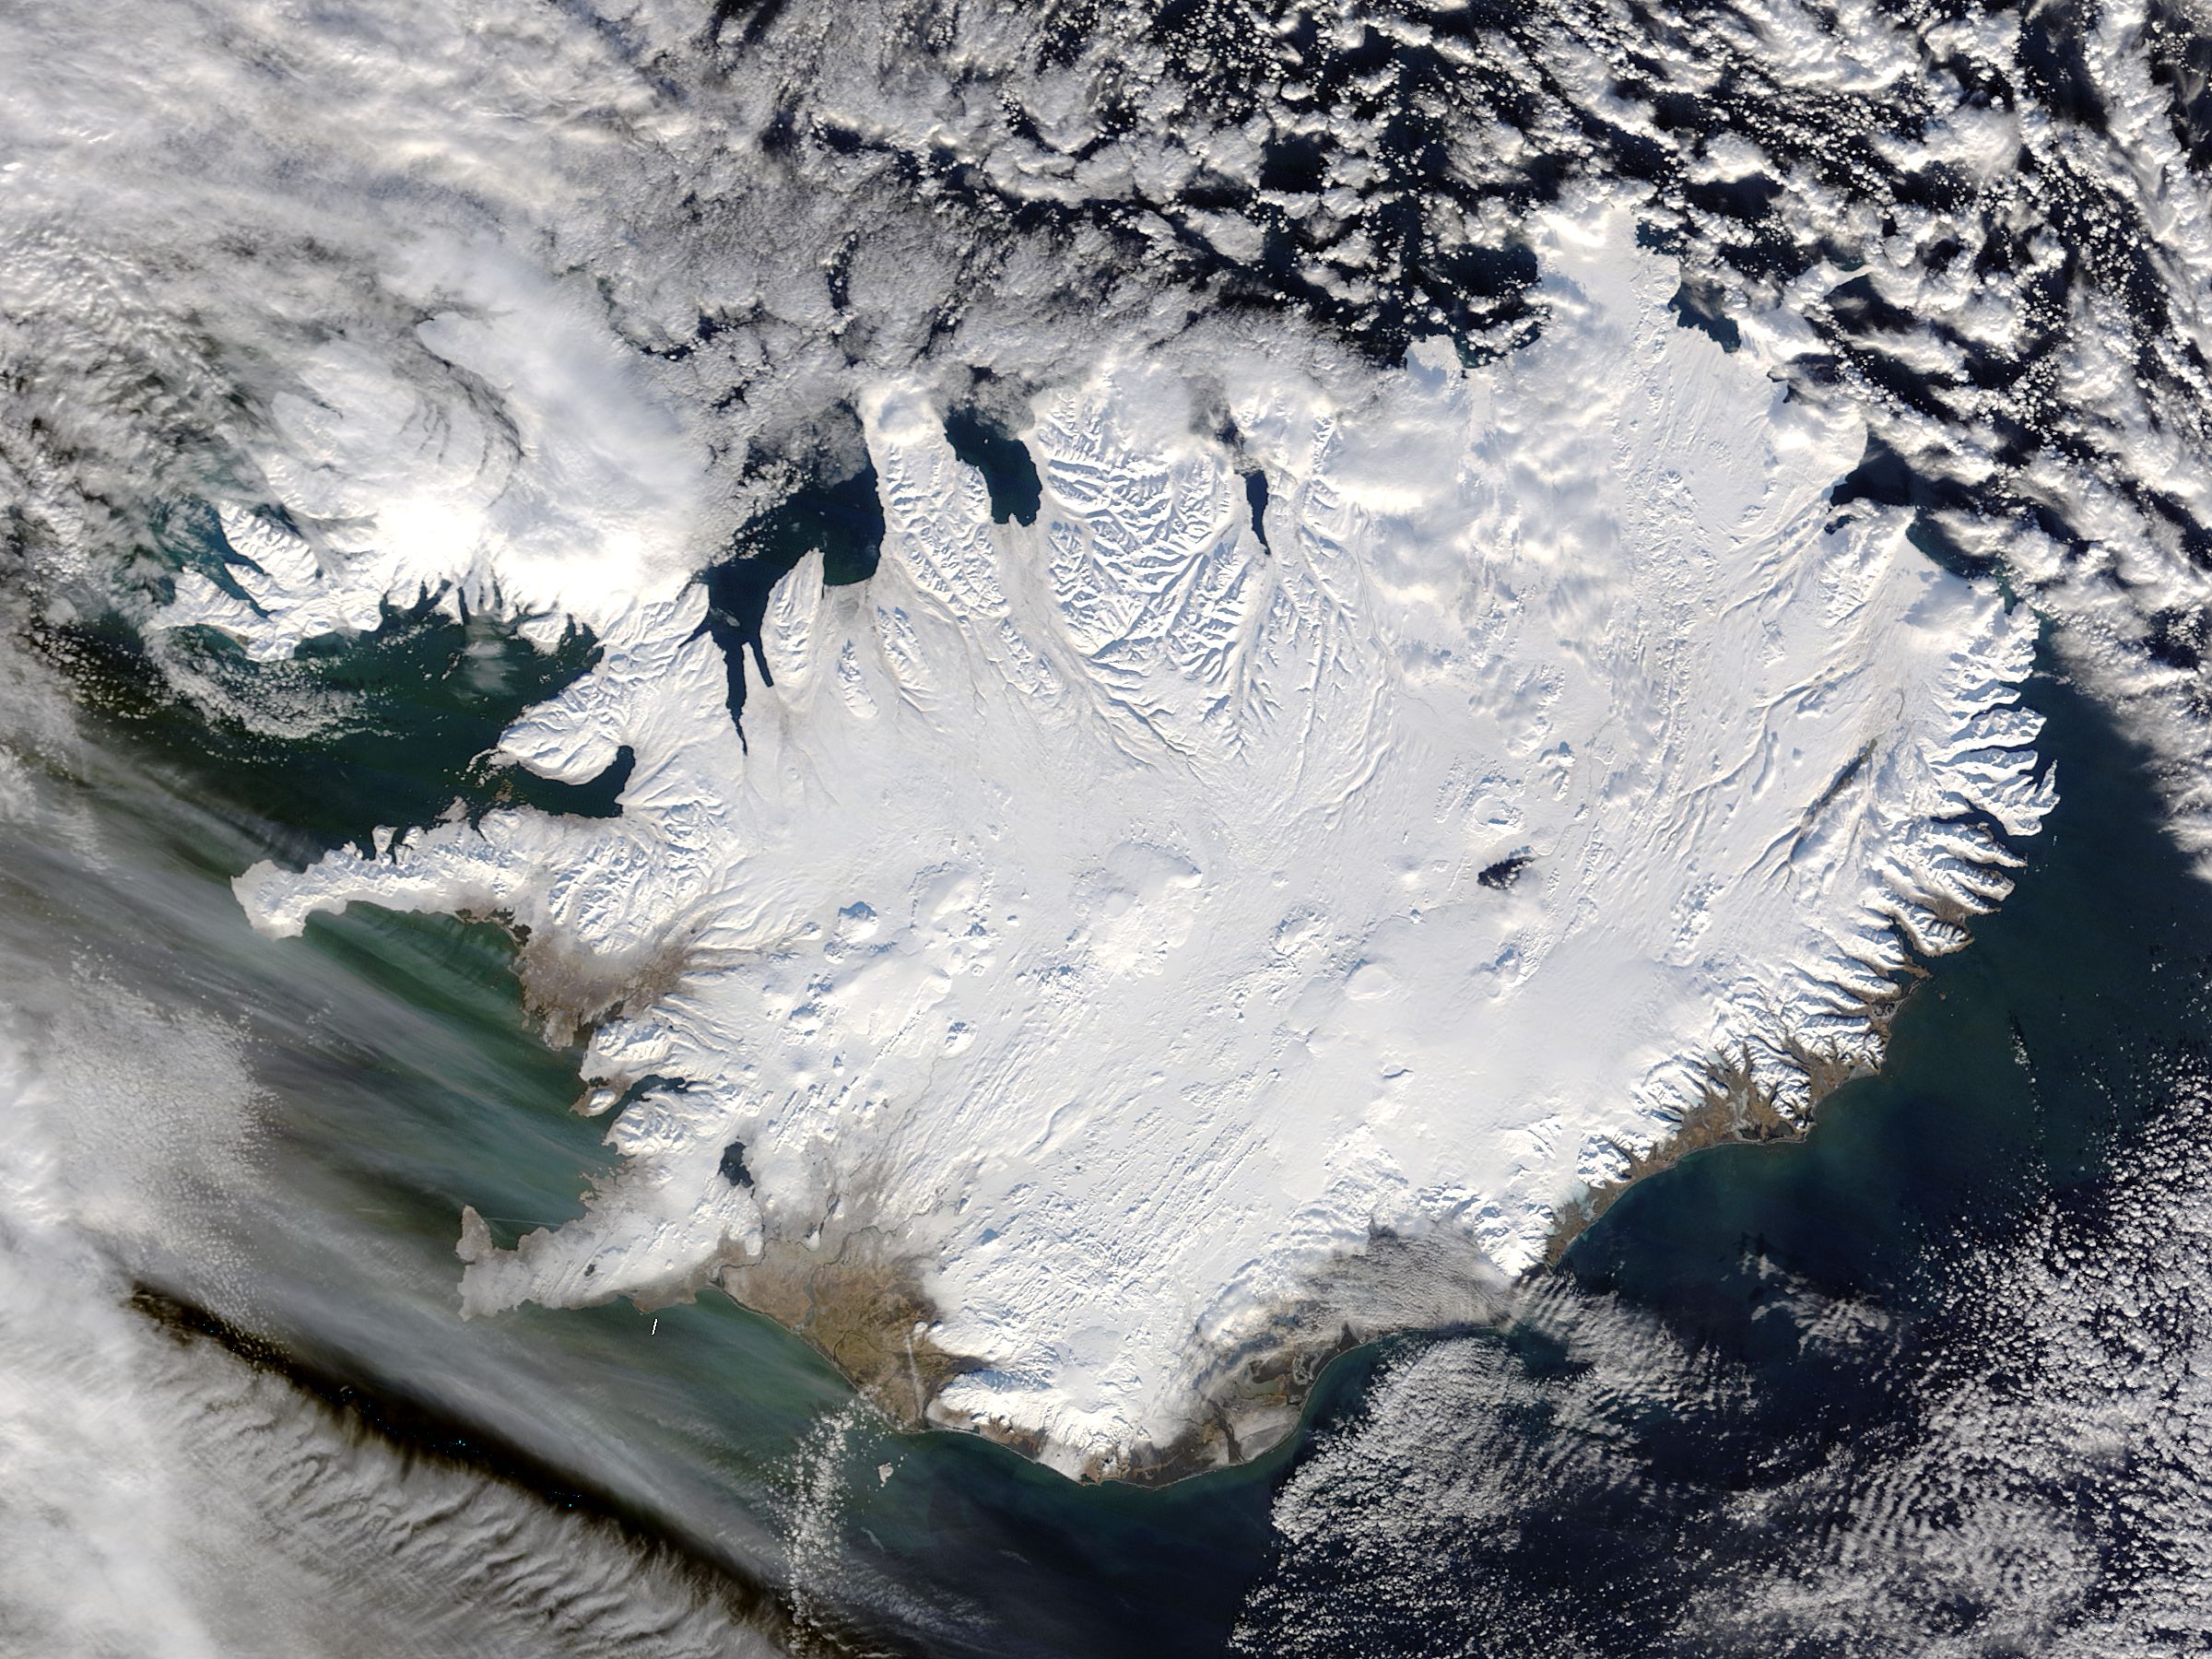

Iceland

Iceland, dressed in winter white, peaked through a hole in a complex system of clouds in late February, 2015. The Moderate Resolution Imaging Spectroradiometer (MODIS) aboard NASA’s Terra satellite captured this true-color image on February 21 as it passed over the region. Ice and snow covers Iceland almost entirely, except for coastal regions in the southwest and southeast. The extensive, roughly H-shaped area in the southeast section of the island is Vatnajökull, Iceland’s largest glacier. Hidden underneath the ice lies Bardarbunga, a large subglacial stratovolcano. On August 31, 2014 the volcano began an eruption at two fissures to the north of the glacier and deposited a lava field that measured about 131 feet (40 meters) at its thickest points, and covered an area about 33 sq. mi (85 sq. km) by the time the eruption ended on February 27, 2015. The massive lava flow left its mark on Iceland – the cooled lava can be seen as the roughly oval black area to the north of the Vatnajökull glacier.

Credit: NASA/GSFC/Jeff Schmaltz/MODIS Land Rapid Response Team